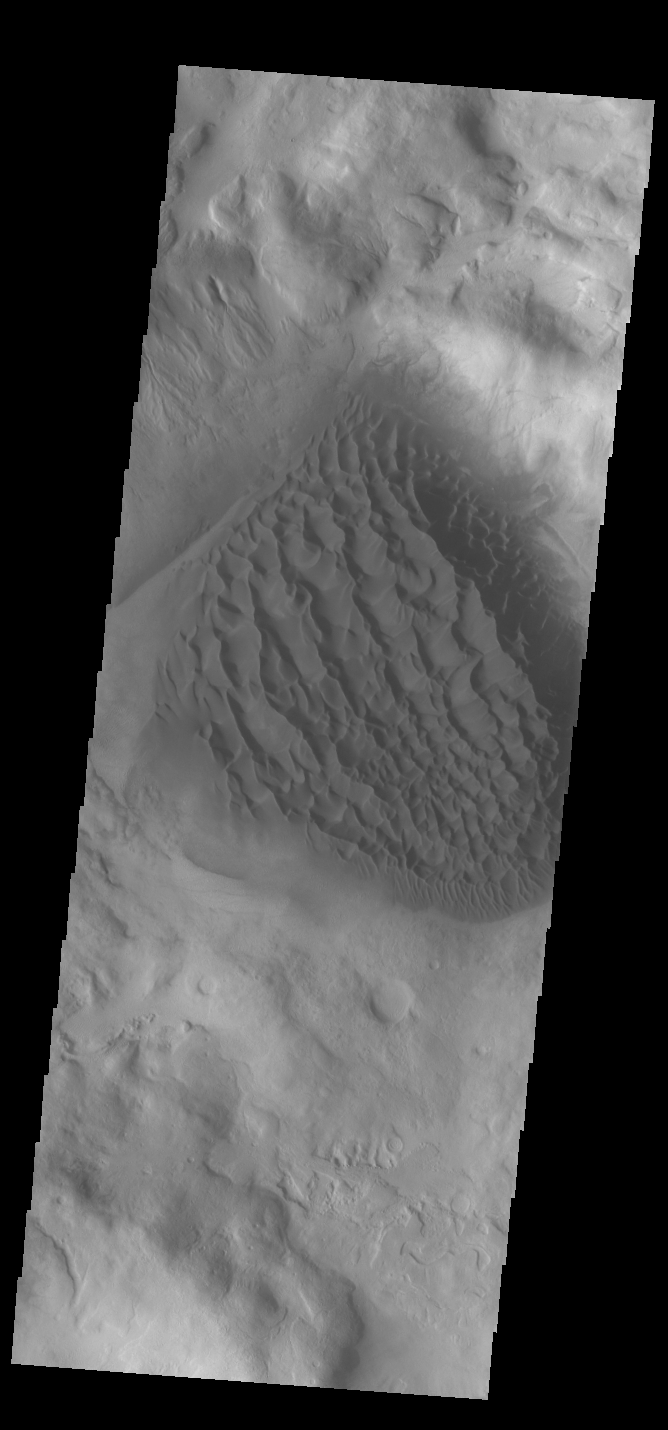

Matara Crater Dunes

Today’s VIS image shows the sand deposit on the floor of Matara Crater. The deposit is thick enough to hide the underlying crater floor creating a sheet of sand. Upon this sheet of sand the wind has created dune forms. Matara Crater is located in Noachis Terra.

Credit: NASA/JPL-Caltech/ASU